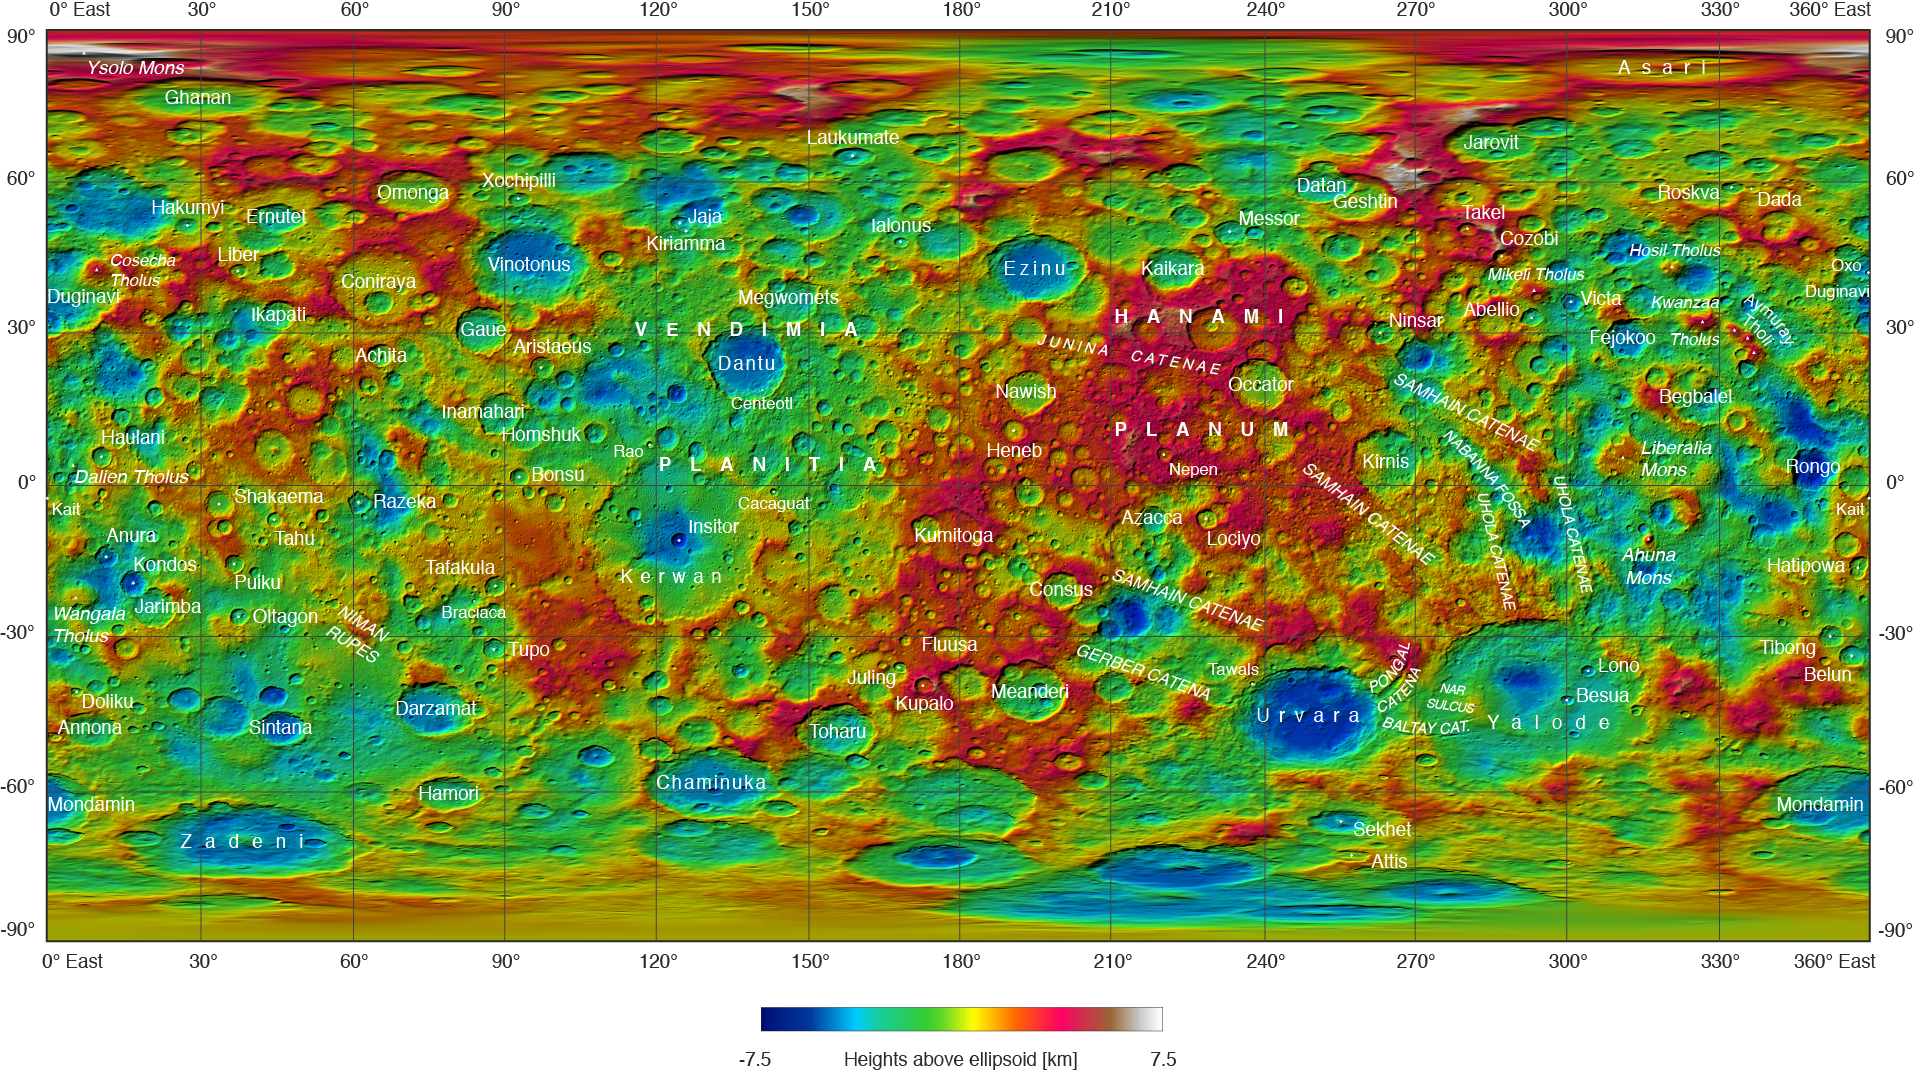

Ceres Feature Names: September 2016

This topographical map of Ceres, made with images from NASA’s Dawn spacecraft, shows all of the dwarf planet’s named features as of September 2016. Dawn celebrated nine years since launch on September 27, 2016.

To date, more than 110 places on Ceres have been named. These include craters such as Occator Crater, home of the brightest areas on the dwarf planet, as well as crater chains called catenae, mountains such as Ahuna Mons, and other geological features. A full list of feature types and their definitions can be found here.

Among the most recently named features is Kwanzaa Tholus, named after the African-American winter holiday Kwanzaa, which is based on ancient African harvest festivals. A tholus is a small dome-shaped mountain or hill. There are a total of seven tholi named on Ceres.

The latest list of features on Ceres can be found at the USGS Planetary Nomenclature website.

Dawn’s mission is managed by JPL for NASA’s Science Mission Directorate in Washington. Dawn is a project of the directorate’s Discovery Program, managed by NASA’s Marshall Space Flight Center in Huntsville, Alabama. UCLA is responsible for overall Dawn mission science. Orbital ATK, Inc., in Dulles, Virginia, designed and built the spacecraft. The German Aerospace Center, the Max Planck Institute for Solar System Research, the Italian Space Agency and the Italian National Astrophysical Institute are international partners on the mission team.

Credit: NASA/JPL-Caltech/UCLA/MPS/DLR/IDA